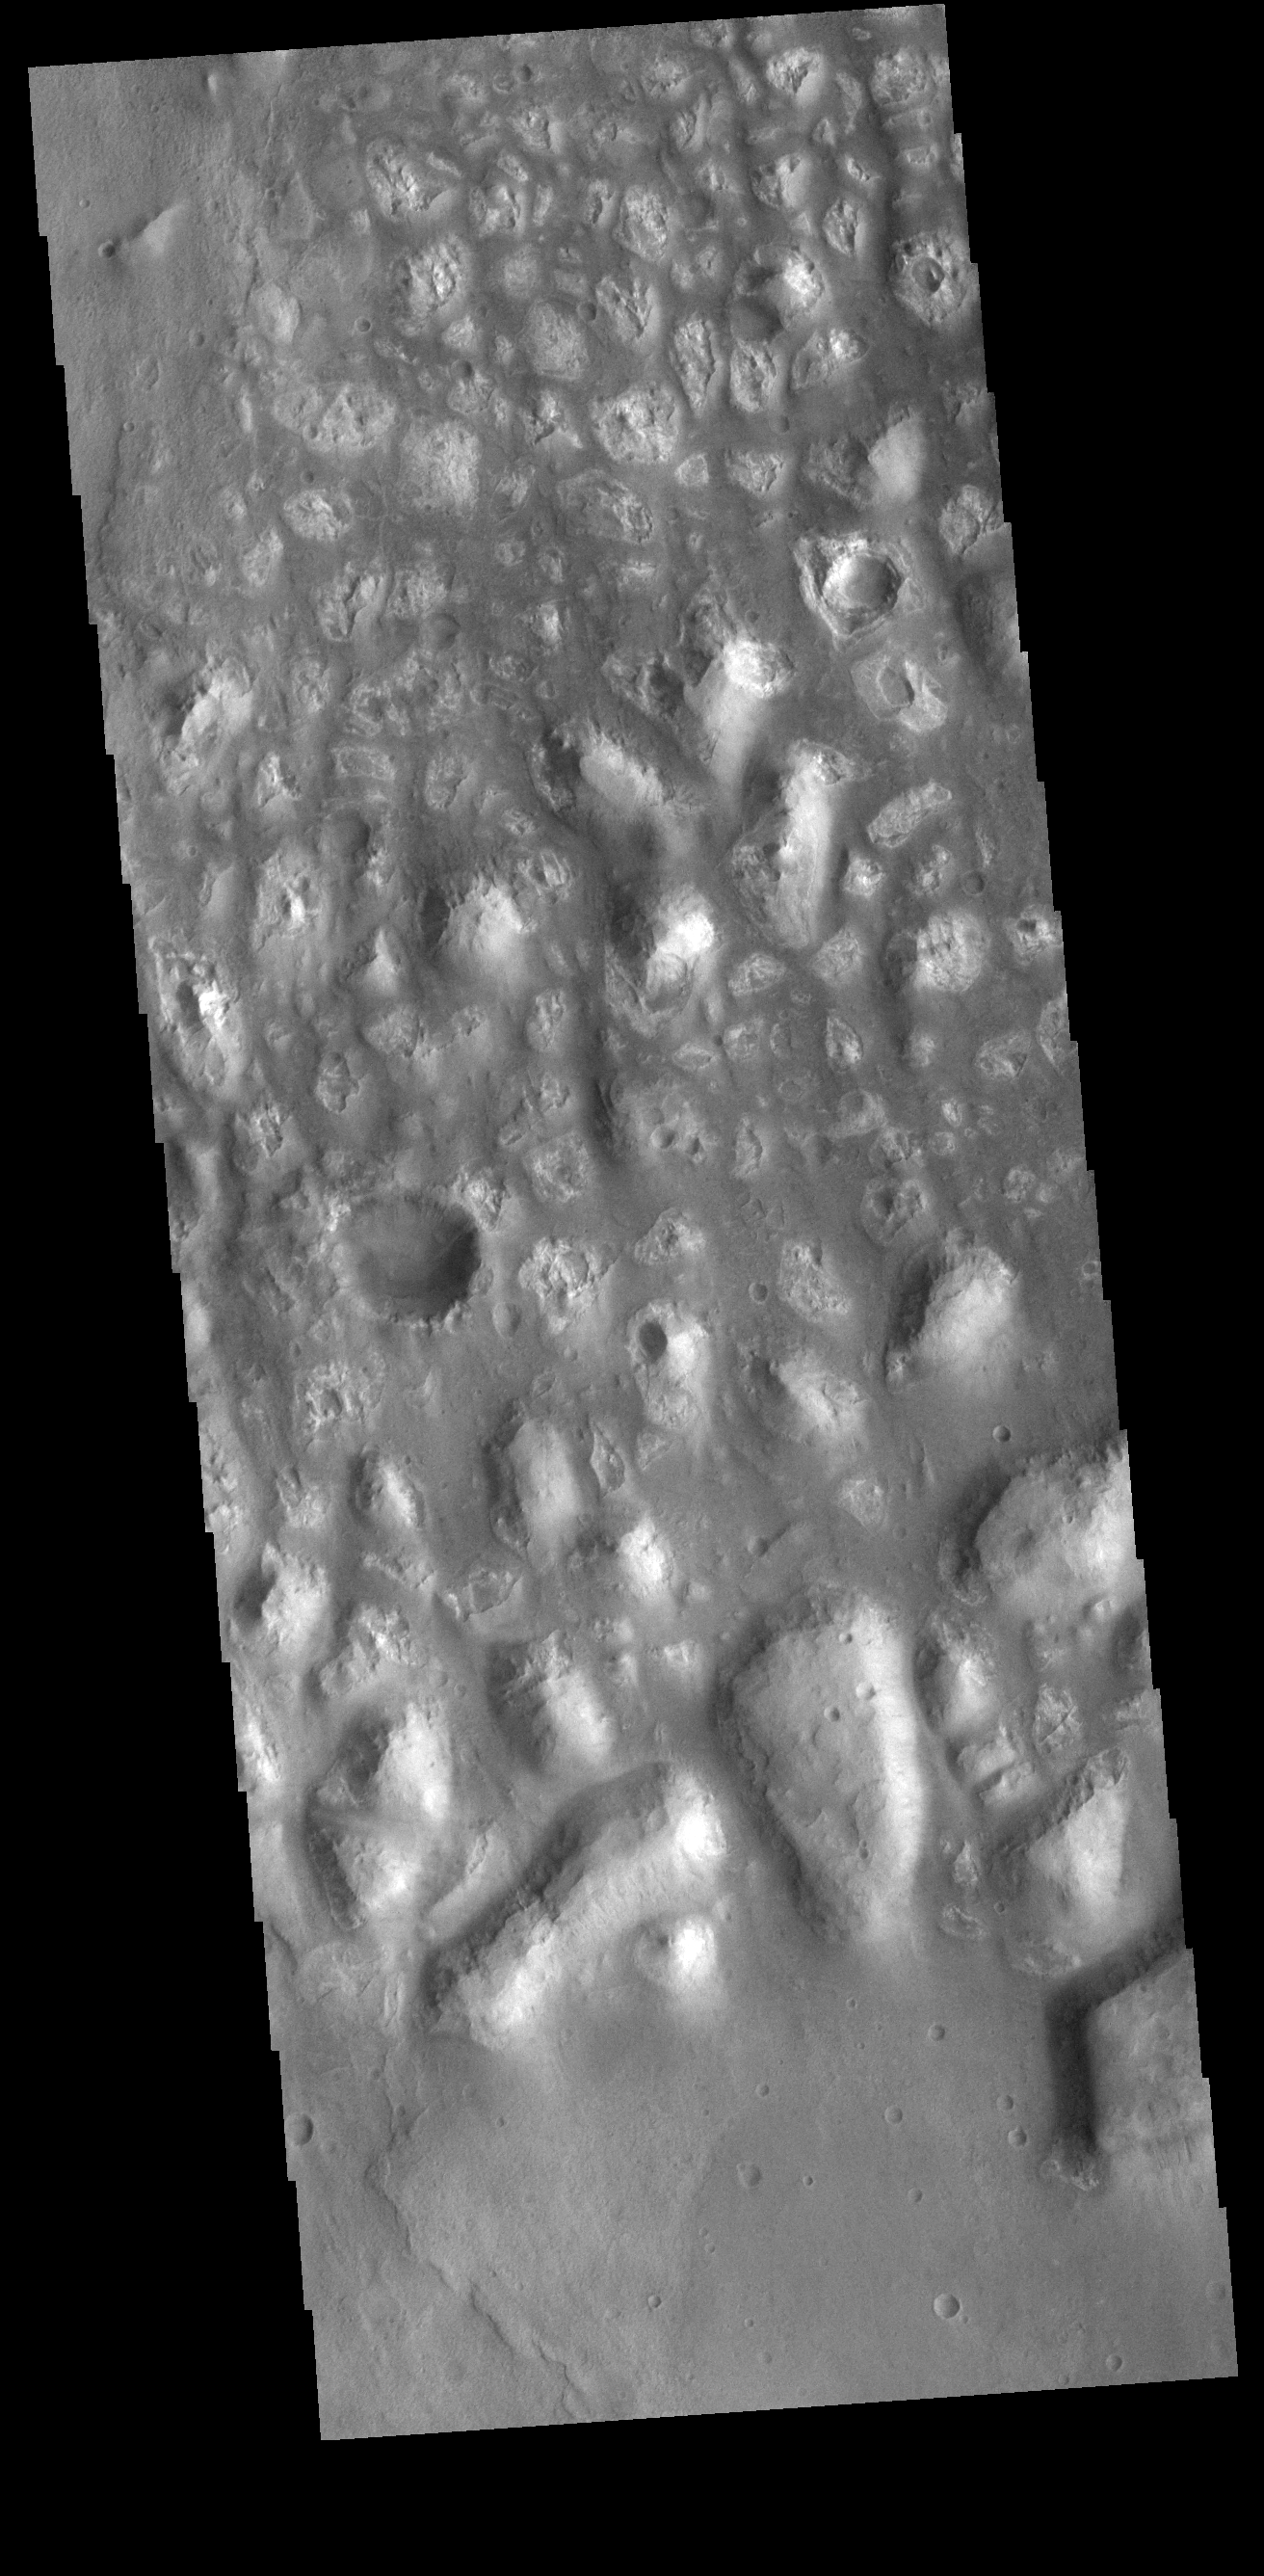

Hills

This image is located in Terra Cimmeria. The bright, irregular features are hills. This part of Terra Cimmeria is made up mostly by flat lying plains, with no other hills in the nearby vicinity.

Credit: NASA/JPL-Caltech/ASU